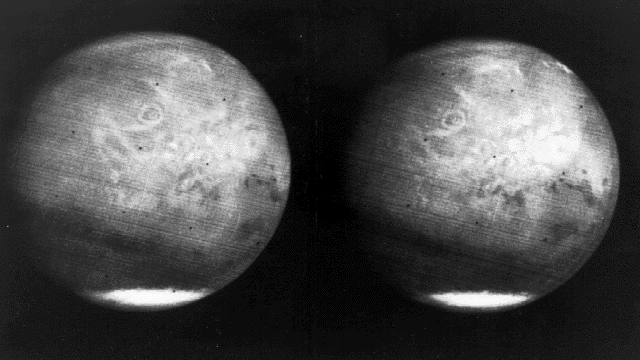

Mars full disk approach view from Mariner 7

View of the entire planet of Mars from Mariner 7, showing NIX Olympia (later identified as the giant shield volcano Olympus Mons), and polar caps. Photographed from 200,000 miles away.

The Mariner 7 spacecraft and its twin (Mariner 6) were designed specifically to concentrate on Mars. Better quality imaging was planned to give a more complete picture of the Martian surface to help in planning future missions to Mars to search for signs of life.

Mariner 7 was launched on March 27, 1969 and arrived on August 4, 1969.

Credit: NASA/JPL